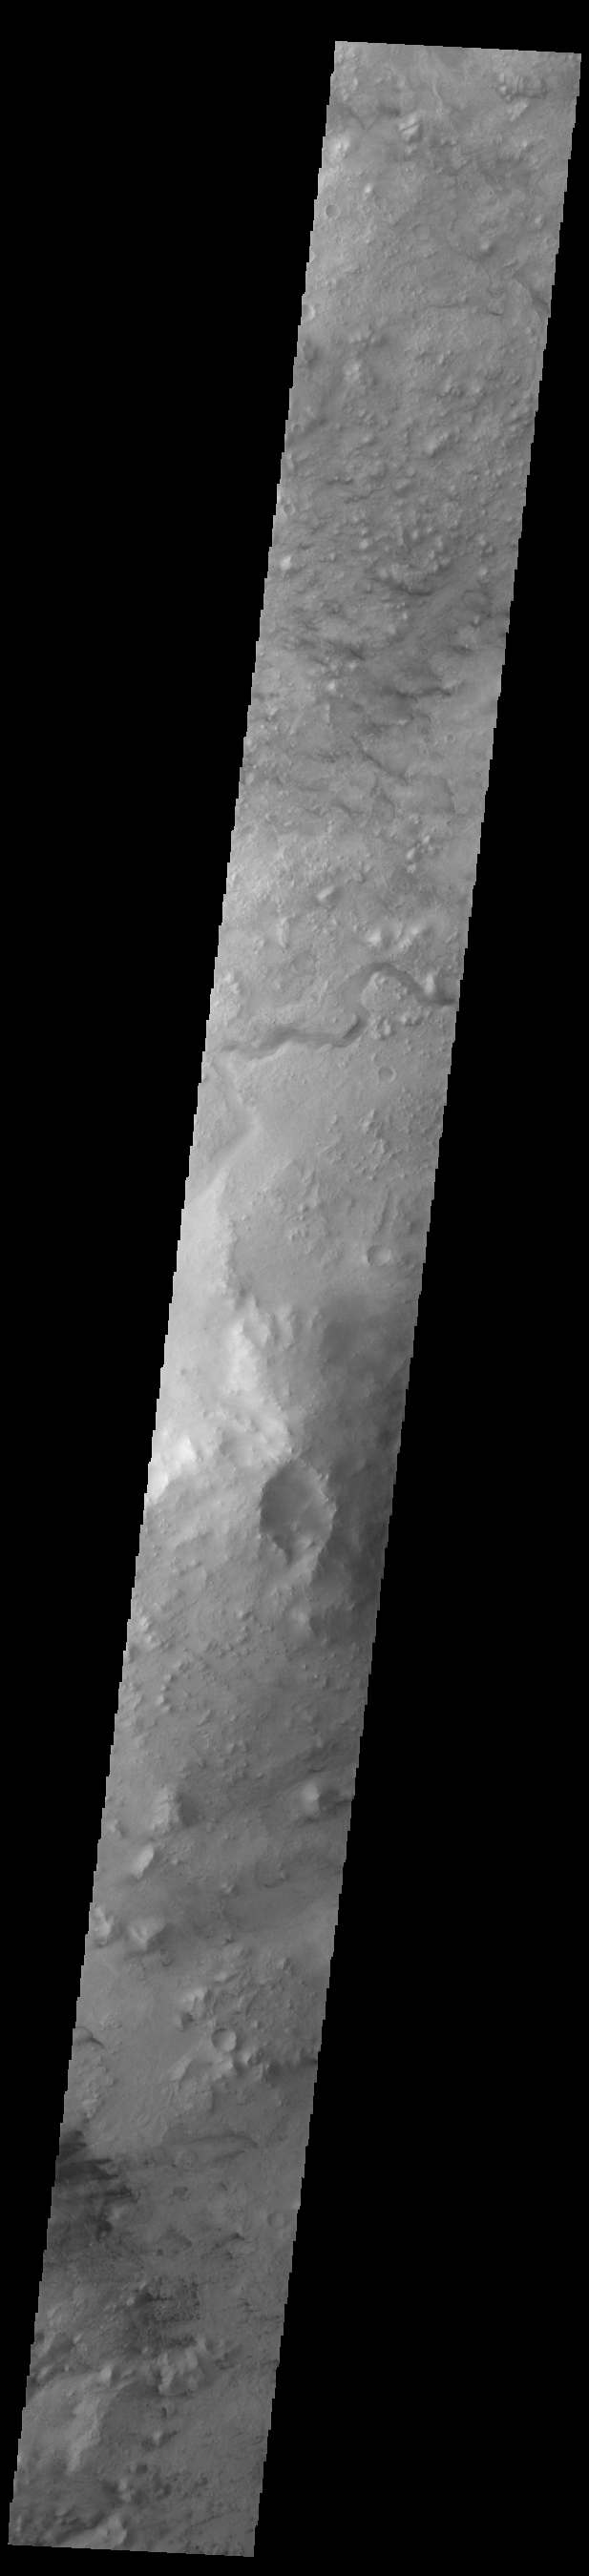

Jezero Crater Rim

Today’s VIS image shows part of the northeastern rim of Jezero Crater. The Perserverance Rover is located on the northwestern part of the crater – near a delta deposit formed by the influx of silt laden water into the crater at a time during Mars’ past that was wetter. The crater most likely hosted a lake for a period of time. The channel in the center of this image was formed by the flow of water exiting the crater.

Credit: NASA/JPL-Caltech/ASU